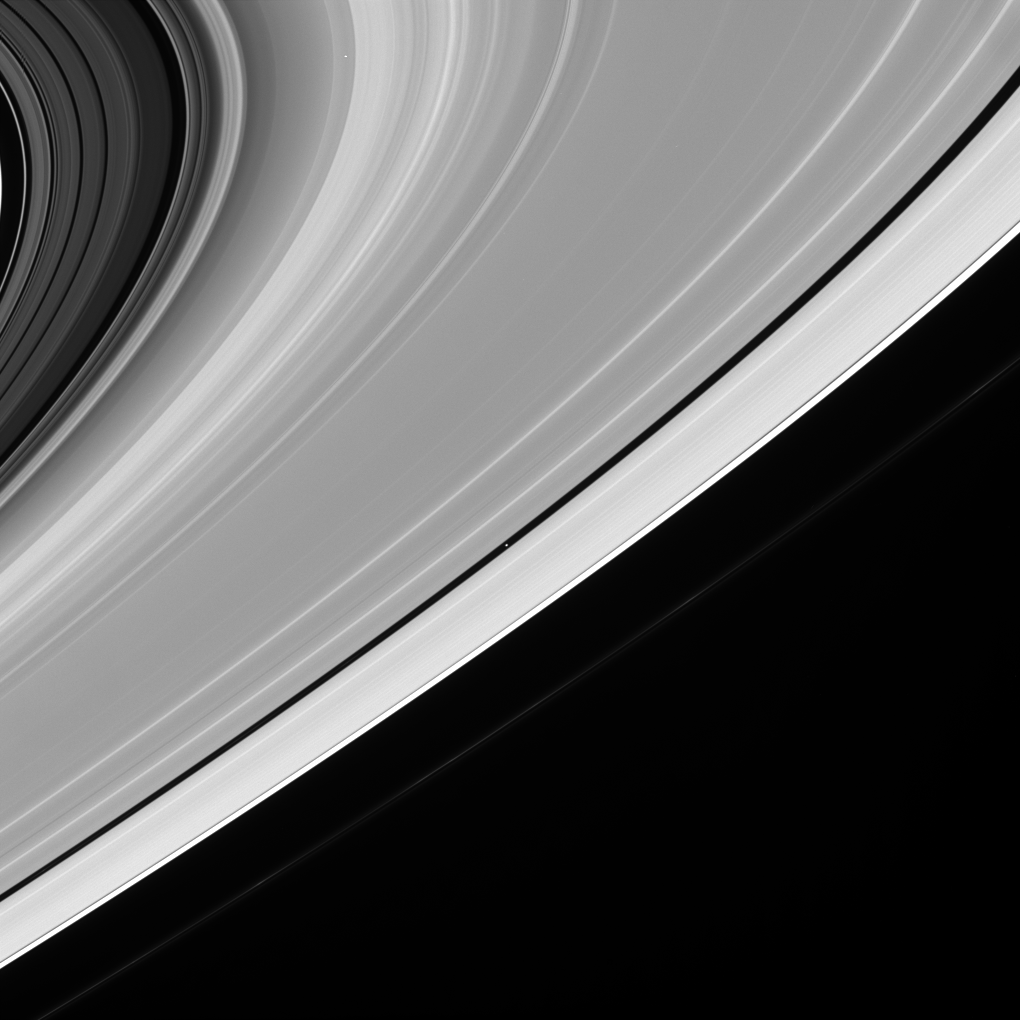

Sweeping Ring View

A grandiose gesture of gravity, Saturn’s icy rings fan out across many thousands of kilometers of space. The moon Pan (26 kilometers, or 16 miles across) dutifully follows its path, like the billions and billions of particles comprising the rings. The little moon is seen at the center of this view, within the Encke gap.

The famous Cassini Division spans upper left corner of the scene. The Cassini Division is approximately 4,800-kilometers-wide (2,980 miles) and is visible in small telescopes from Earth.

The narrow, knotted F ring is thinly visible just beyond the main rings.

The image was taken in visible light with the Cassini spacecraft narrow-angle camera on July 20, 2005, at a distance of approximately 2.1 million kilometers (1.3 million miles) from Saturn. The image scale on Pan is 13 kilometers (8 miles) per pixel.

The Cassini-Huygens mission is a cooperative project of NASA, the European Space Agency and the Italian Space Agency. The Jet Propulsion Laboratory, a division of the California Institute of Technology in Pasadena, manages the mission for NASA’s Science Mission Directorate, Washington, D.C. The Cassini orbiter and its two onboard cameras were designed, developed and assembled at JPL. The imaging operations center is based at the Space Science Institute in Boulder, Colo.

Credit: NASA/JPL/Space Science Institute